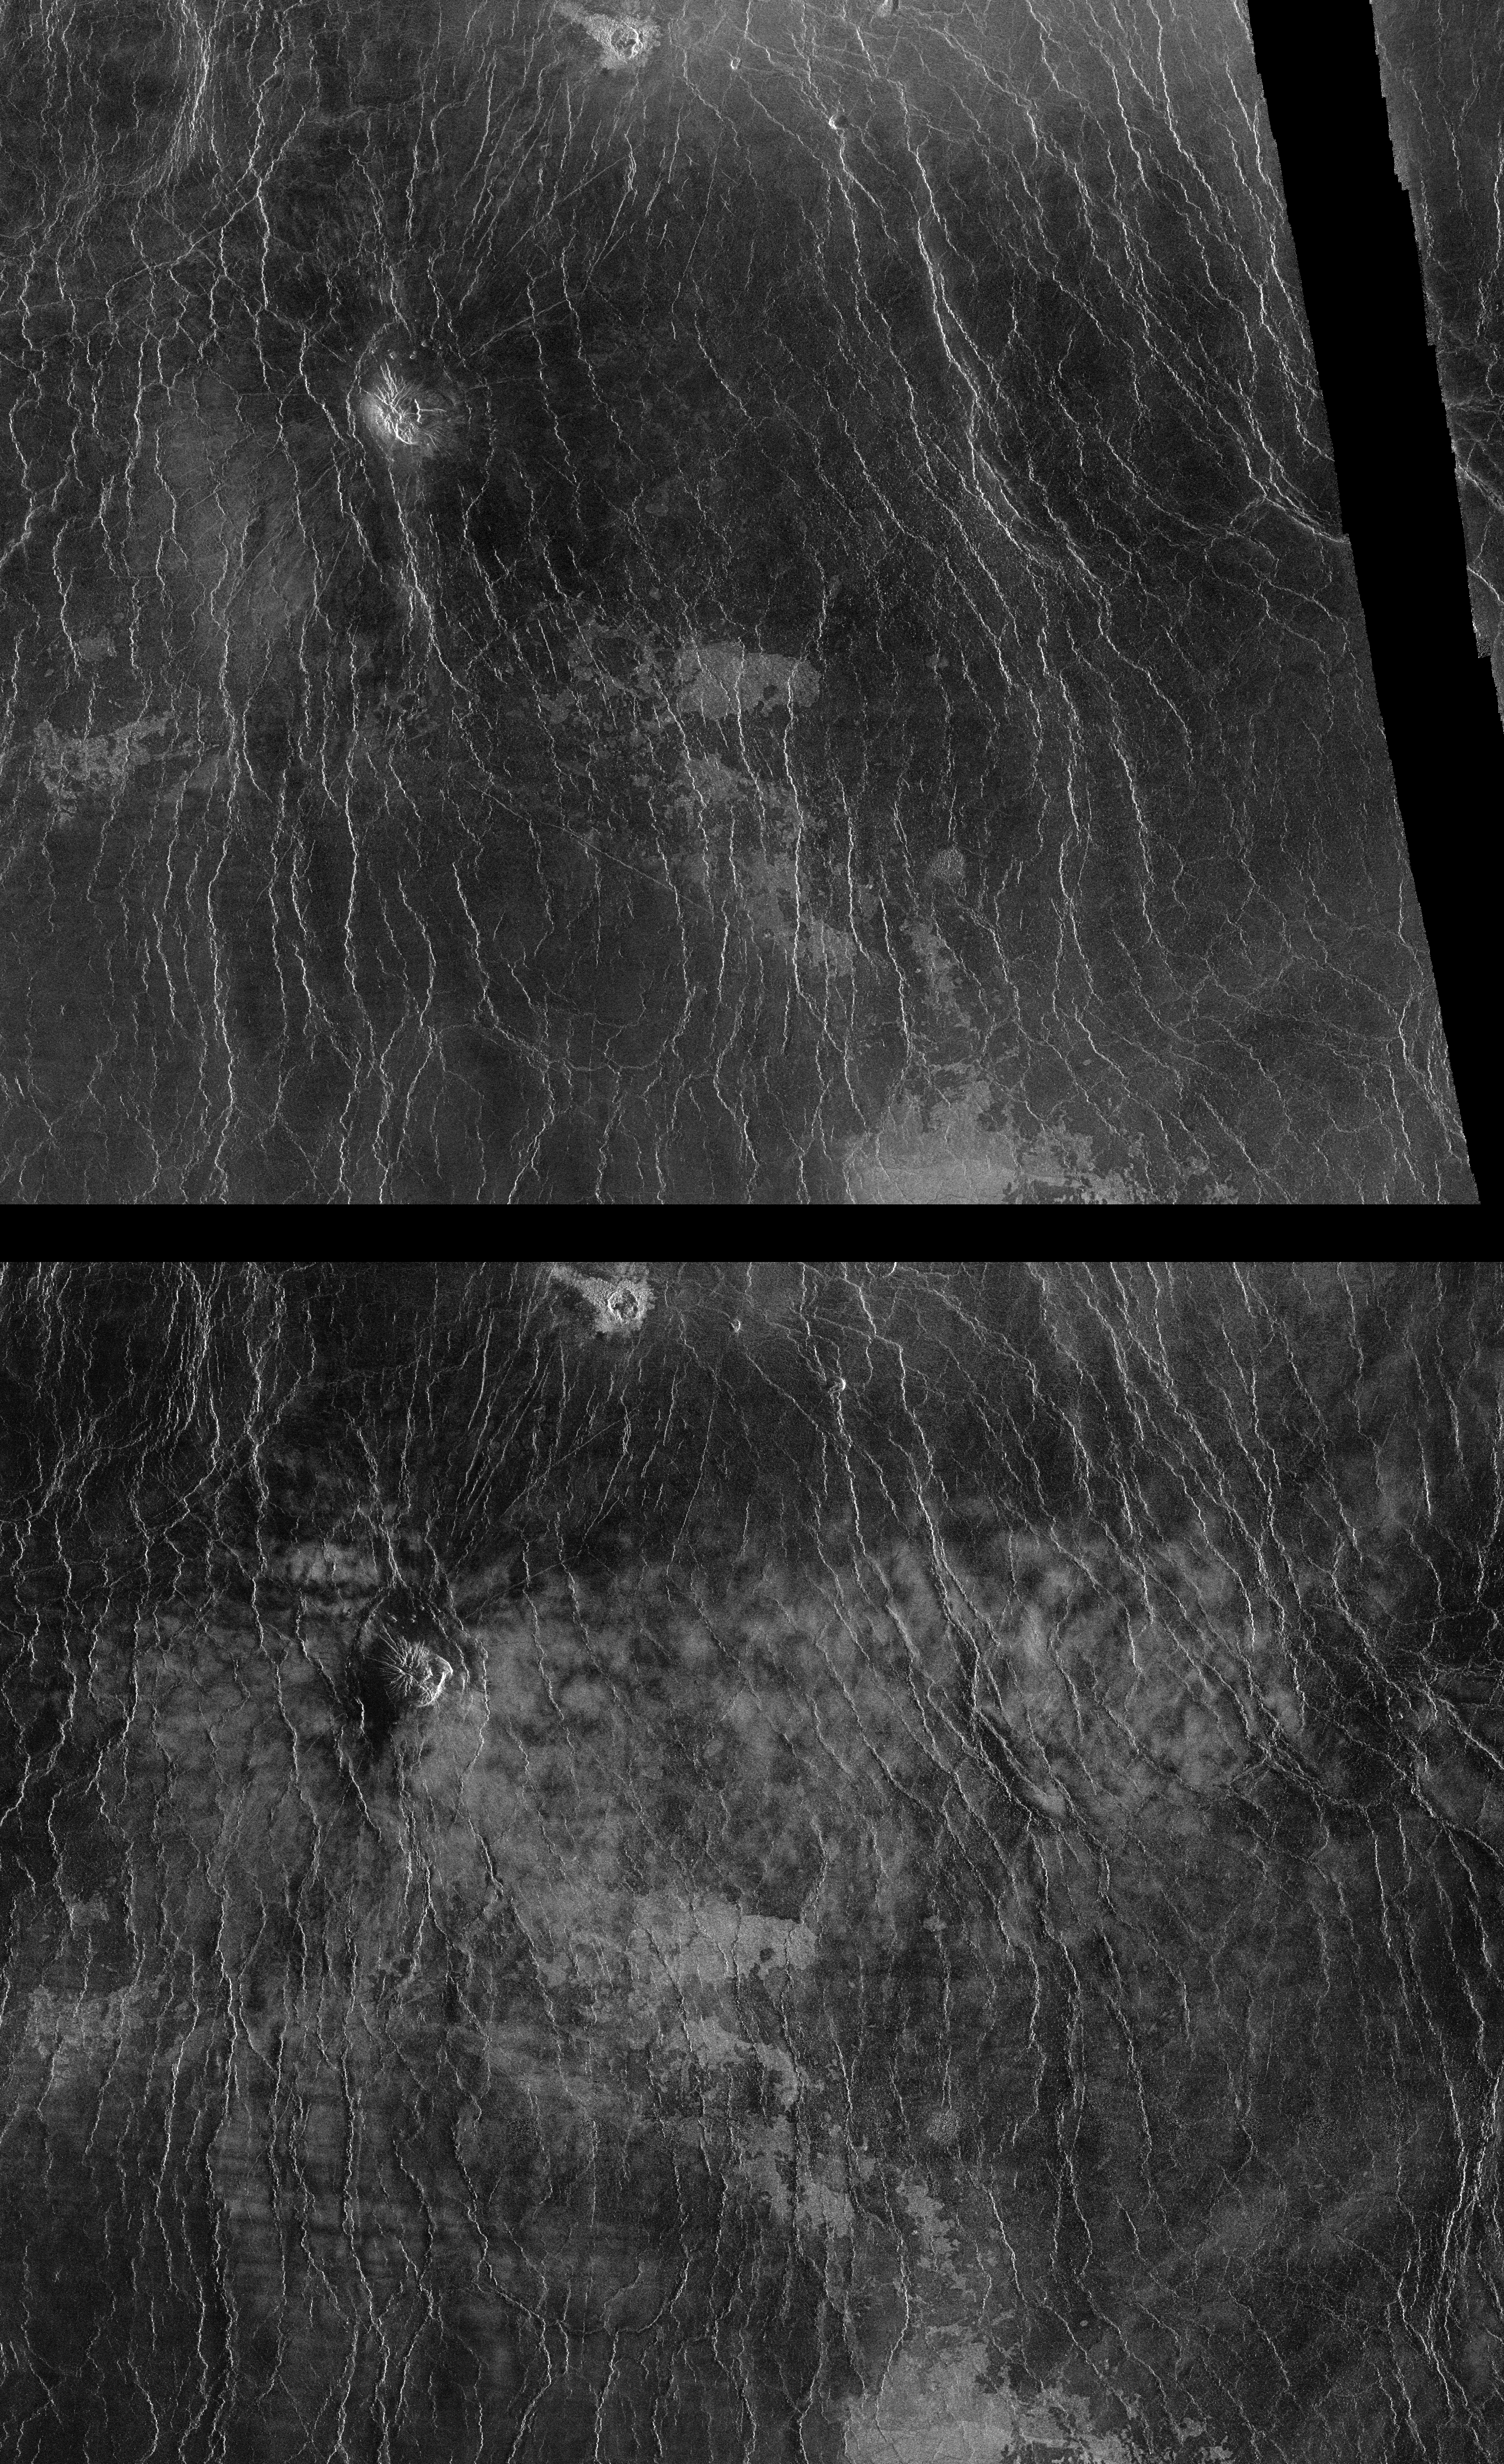

Venus – Comparison of Left and Right Looking Views of Imdr Region

As the Magellan mission has progressed, areas of Venus have become accessible to the imaging radar system for a second look. During Magellan’s second 243-day global mapping cycle, the spacecraft was rotated 180 degrees to view the surface from the opposite direction. This pair of mosaics show a region of Venus 575 kilometers (356 miles) by 460 kilometers (285 miles) as viewed in March, 1991 from the left or west (top image) and in November, 1991 from the right or east (bottom image). The image is centered at approximately 48 degrees south latitude, 230 degrees east longitude in the Imdr region of Venus. The incidence angle of the radar beam with the surface for both observations was approximately 25 degrees from vertical. The dark band near the right edge of the March image is due to a missing segment of data from one orbit. Much of the surface appears different in the two observations. Some of the darkest areas in the top image appear patchy and bright in the bottom image. In addition, east-west trending, alternating bright and dark bands in the lower left part of the bottom image are nearly or completely invisible in the top image. Magellan scientists are currently evaluating these apparent differences to understand their origin. Two theories have been developed. In one interpretation, the right patches in the November (bottom) image are reflections from facets of surface material that are oriented toward the east with a slope of approximately 25 degrees. This would lead to strong mirror-type reflections that are only visible from the east, the direction from which the surface was viewed in November. Under the second interpretation, the surface itself is proposed to have changed between the image acquisitions. It is suggested that materials on the surface had been rearranged sometime during the 8-month period, possibly by near-surface winds. Under this interpretation, the apparent brightening of the surface is explained as a result of the removal of loose material such as dust or sand, exposing a rougher, rockier surface that would appear brighter in a radar image. Magellan scientists hope to obtain a third view of this area in July, 1992, under a viewing geometry similar to the earlier data. This should provide the information necessary to distinguish between the “viewing direction” and “surface change” interpretations.

Credit: NASA/JPL